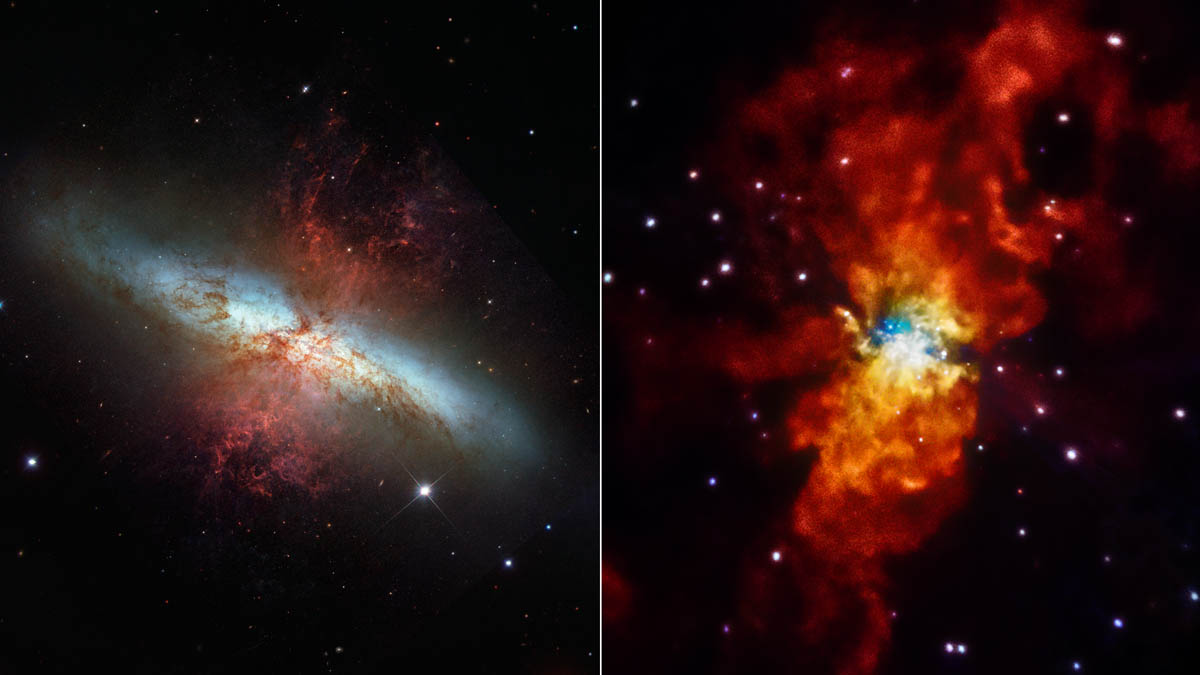

Galaxy in Different Lights

The galaxy Messier 82 (M82) is seen here in two different lights. A visible-light view from NASA’s Hubble Space Telescope is at left, and an X-ray view from NASA’s Chandra X-ray Observatory is at right. The comparison highlights how different the universe can look when viewed in other wavelengths of light. M82 is located 12 million light-years away in the Ursa Major constellation.

NuSTAR is a Small Explorer mission led by the California Institute of Technology in Pasadena and managed by NASA’s Jet Propulsion Laboratory, also in Pasadena, for NASA’s Science Mission Directorate in Washington. The spacecraft was built by Orbital Sciences Corporation, Dulles, Virginia. Its instrument was built by a consortium including Caltech; JPL; the University of California, Berkeley; Columbia University, New York; NASA’s Goddard Space Flight Center, Greenbelt, Maryland; the Danish Technical University in Denmark; Lawrence Livermore National Laboratory, Livermore, California; ATK Aerospace Systems, Goleta, California, and with support from the Italian Space Agency (ASI) Science Data Center.

NuSTAR’s mission operations center is at UC Berkeley, with the ASI providing its equatorial ground station located at Malindi, Kenya. The mission’s outreach program is based at Sonoma State University, Rohnert Park, California. NASA’s Explorer Program is managed by Goddard. JPL is managed by Caltech for NASA.

Credit: NASA/STScI/SAO